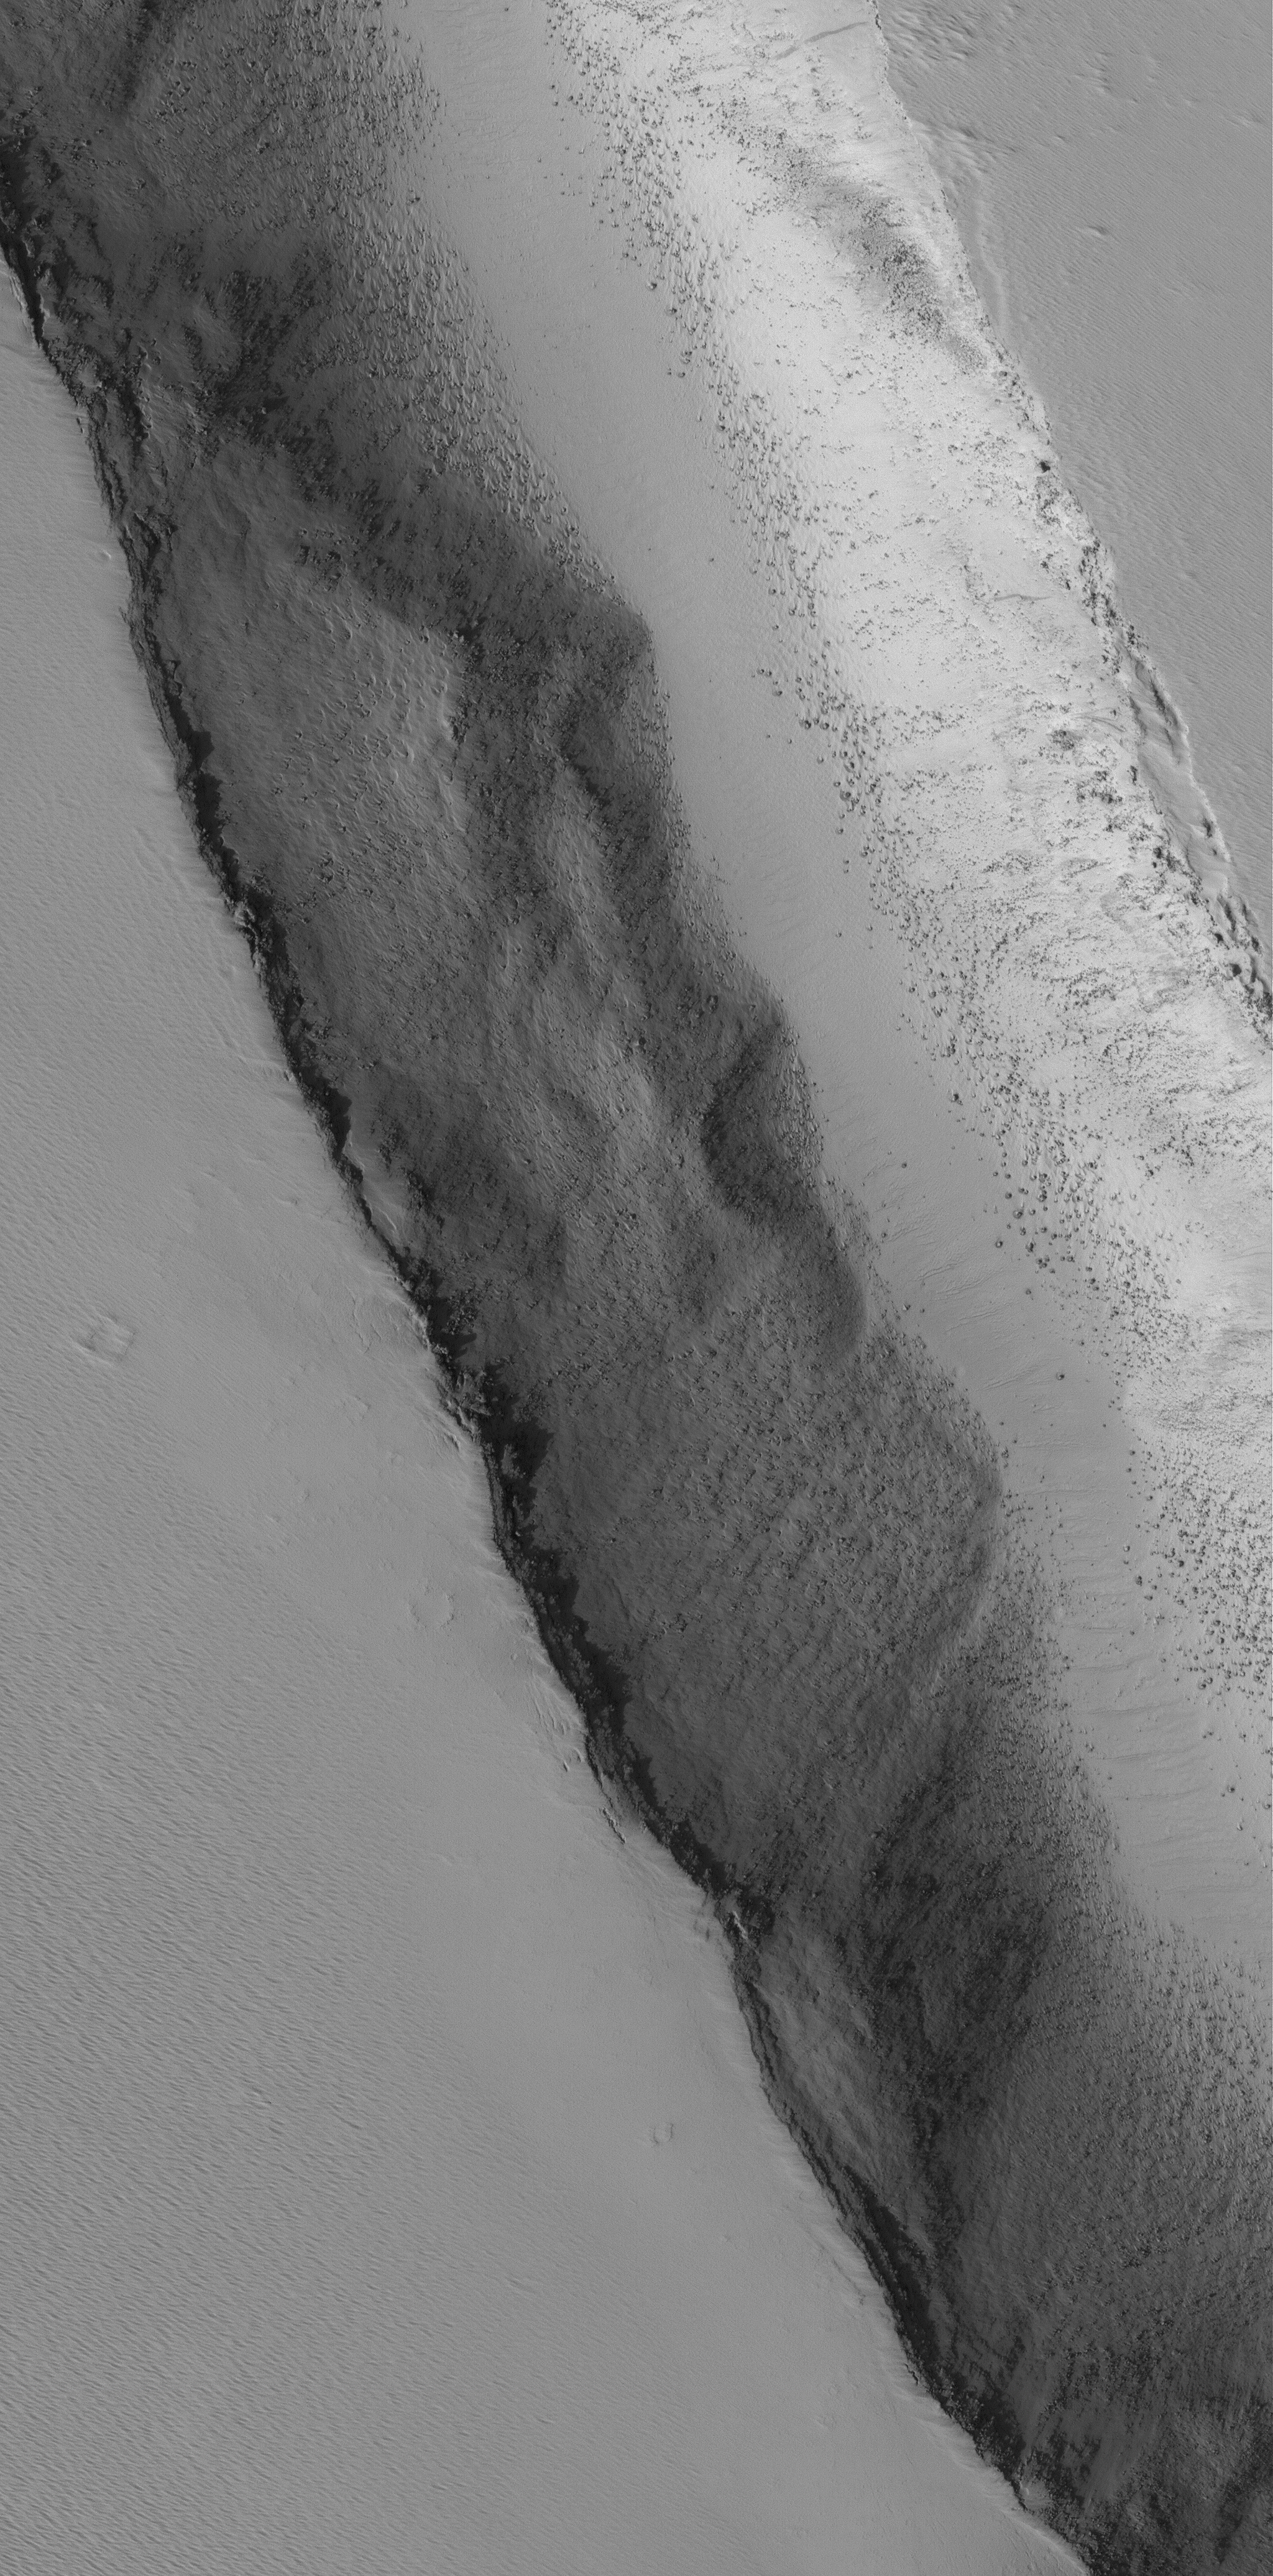

Bouldery Trough

22 July 2005
This Mars Global Surveyor (MGS) Mars Orbiter Camera (MOC) image shows a 1.5 meters per pixel (~5 ft/pixel) view of the interior of a trough, formed by faulting, on the lower southwest flank of Biblis Patera, a volcano in the Tharsis region of Mars. Boulders tend to be most common in volcanic regions, attesting to the hardness of the volcanic rock. In this case, the boulders and surrounding terrain have been largely mantled with dust.

Location near: 1.3°N, 124.9°W
Image width: width: ~3 km (~1.9 mi)
Illumination from: lower left
Season: Northern Autumn

Credit: NASA/JPL/Malin Space Science Systems